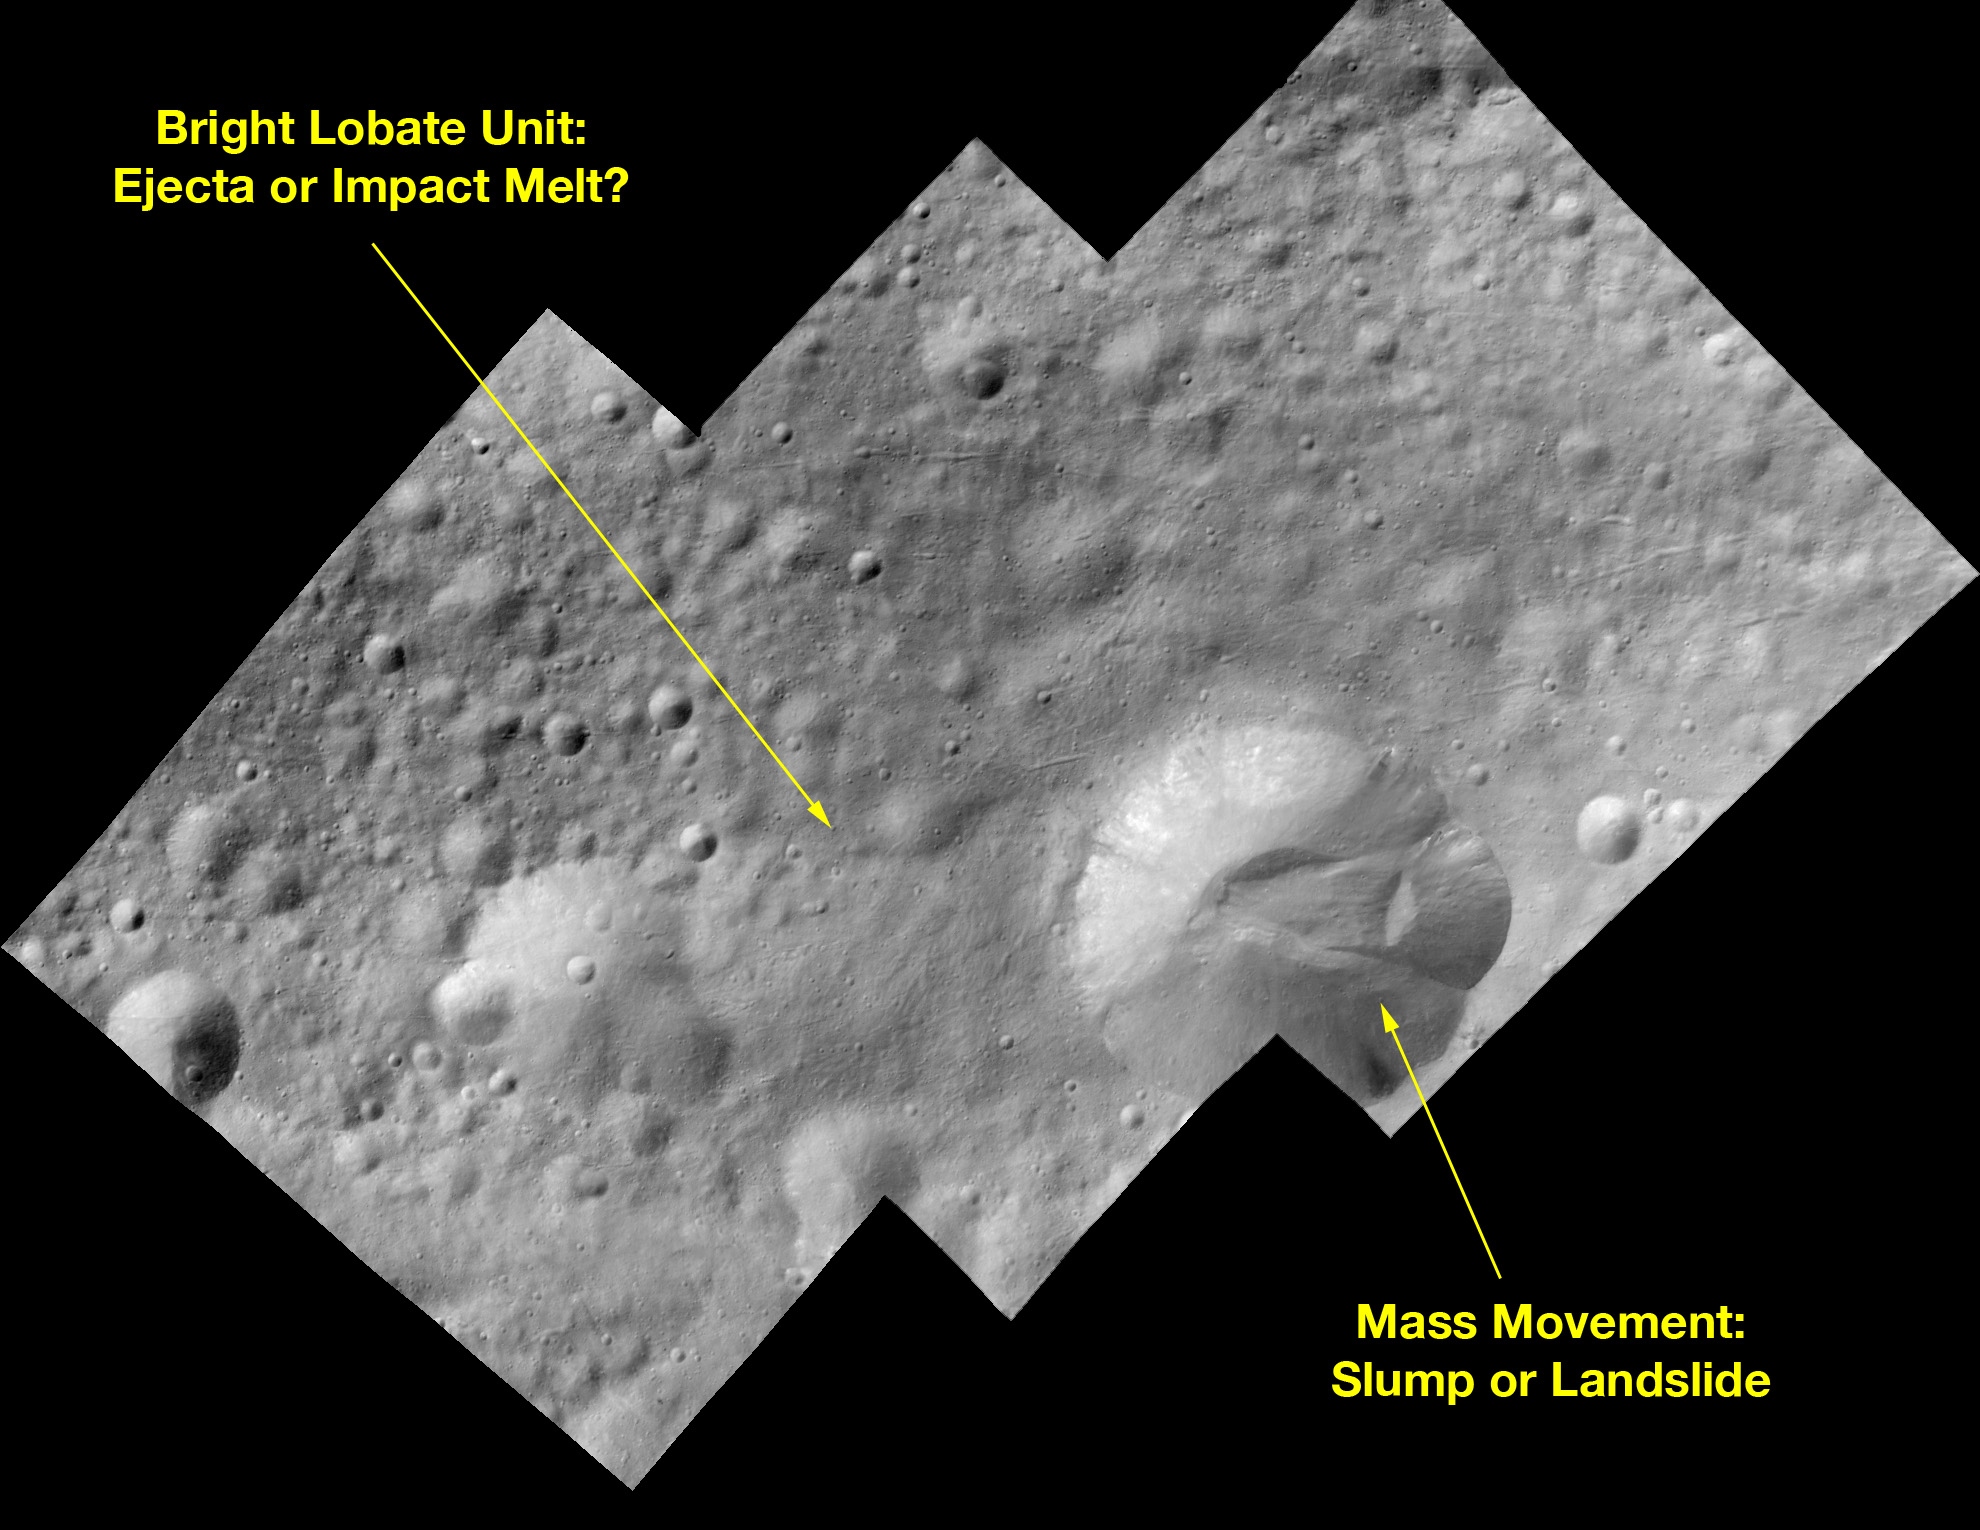

Bright-Rayed Crater on Asteroid Vesta

This image of a bright-rayed crater on giant asteroid Vesta was taken by the framing camera aboard NASA’s Dawn spacecraft. The crater is about 2 miles (3.5 kilometers) in diameter and impacted on the rim of an older crater, named Tuccia. The local topography slopes downhill to the southwest. There are about a half dozen bright-rayed craters and several dark-rayed craters visible at the global scale, and more visible at higher resolution. There are also orange ejecta blankets around two large impact craters. These variations suggest compositional variations in either the impactors or in the target rocks at these locations on Vesta, which the science team will be investigating with the visible and infrared mapping spectrometer and the gamma ray and neutron detector instruments over the next year.

The Dawn mission to Vesta and Ceres is managed by NASA’s Jet Propulsion Laboratory, a division of the California Institute of Technology in Pasadena, for NASA’s Science Mission Directorate, Washington. UCLA is responsible for overall Dawn mission science. The Dawn framing cameras have been developed and built under the leadership of the Max Planck Institute for Solar System Research, Katlenburg-Lindau, Germany, with significant contributions by DLR German Aerospace Center, Institute of Planetary Research, Berlin, and in coordination with the Institute of Computer and Communication Network Engineering, Braunschweig. The Framing Camera project is funded by the Max Planck Society, DLR, and NASA/JPL.

Credit: NASA/JPL-Caltech/UCLA/MPS/DLR/IDA